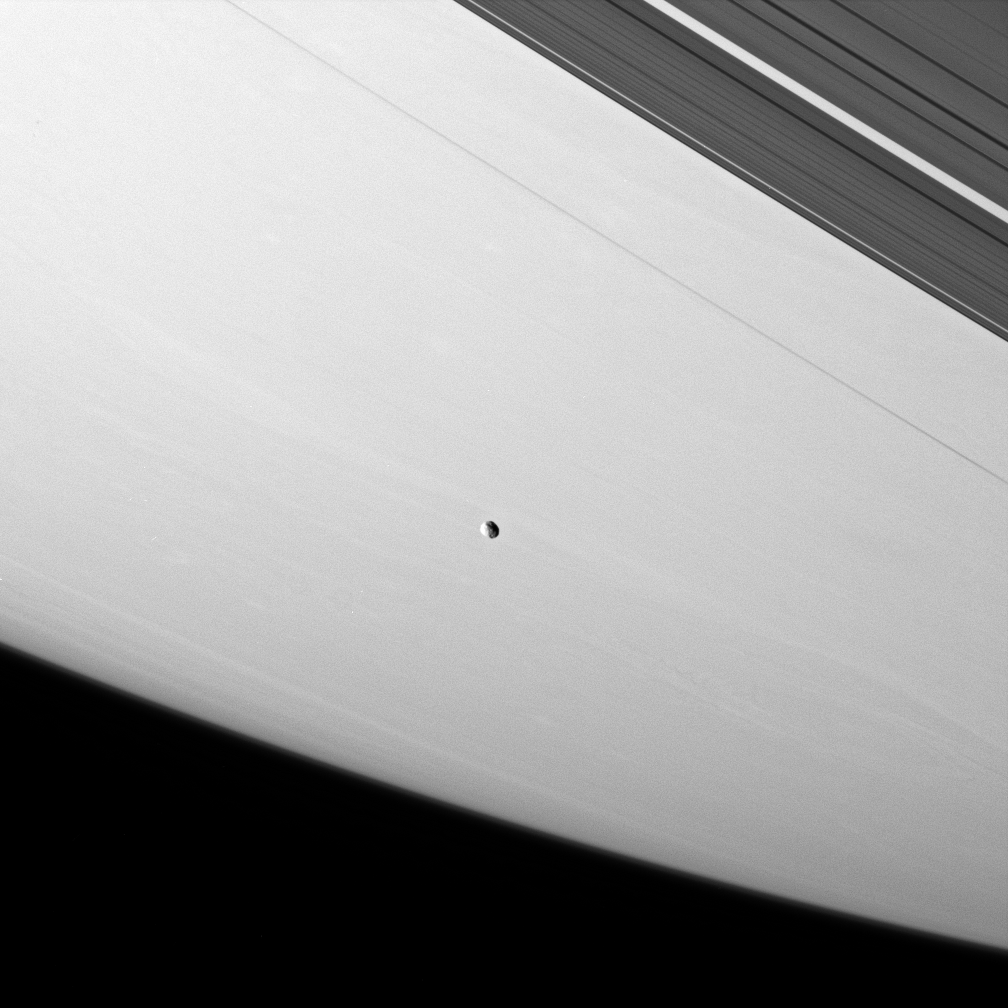

Janus Floats On

Janus floats above the meandering clouds of Saturn. A few of the large craters on the moon are just visible.

This view looks toward the unilluminated side of the rings from about 18 degrees above the ringplane. Saturn’s narrow F ring and outer A ring are pictured in the upper right.

Janus is 181 kilometers (113 miles) across.

The image was taken in visible light with the Cassini spacecraft narrow-angle camera on April 13, 2007 at a distance of approximately 1.7 million kilometers (1 million miles) from Janus. Image scale is 10 kilometers (6 miles) per pixel.

The Cassini-Huygens mission is a cooperative project of NASA, the European Space Agency and the Italian Space Agency. The Jet Propulsion Laboratory, a division of the California Institute of Technology in Pasadena, manages the mission for NASA’s Science Mission Directorate, Washington, D.C. The Cassini orbiter and its two onboard cameras were designed, developed and assembled at JPL. The imaging operations center is based at the Space Science Institute in Boulder, Colo.

Credit: NASA/JPL/Space Science Institute